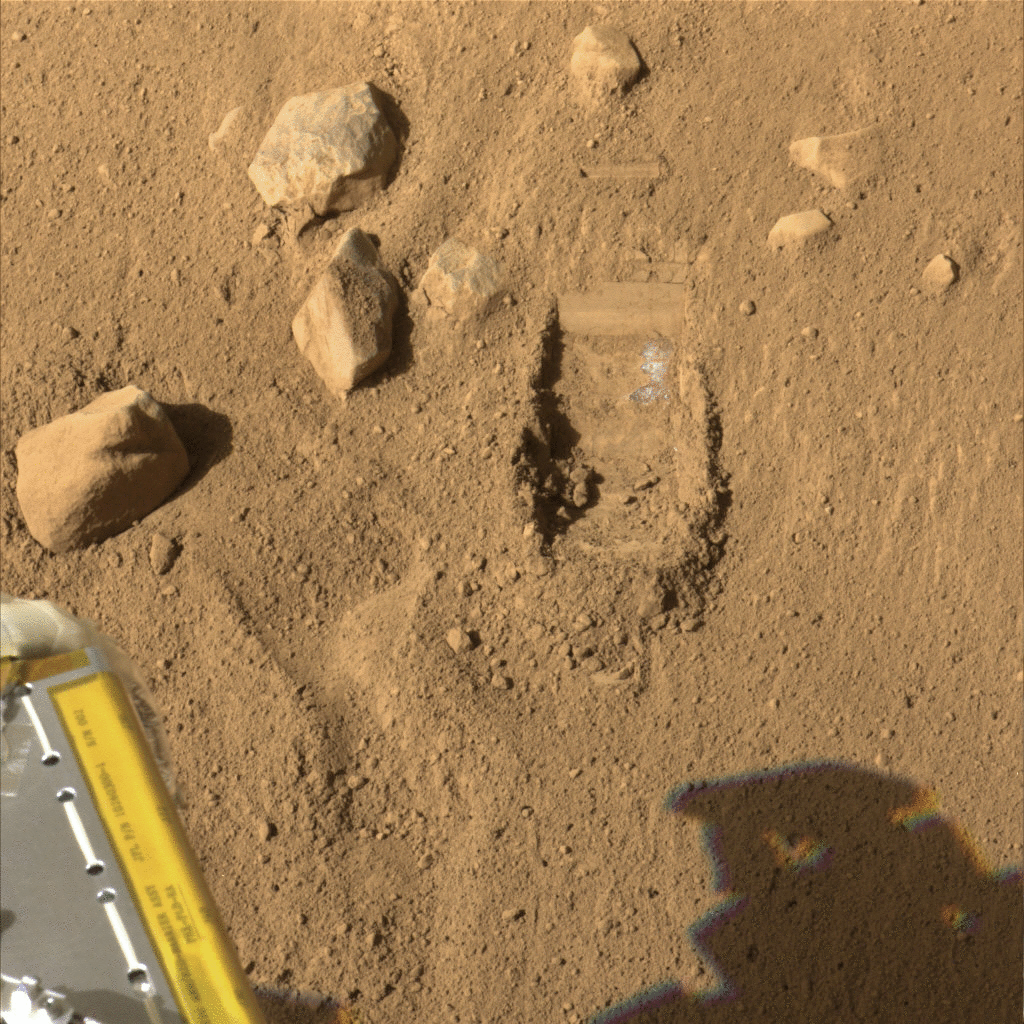

First Dodo Trench with White Layer Visible in Dig Area

These color images were taken by NASA’s Phoenix Mars Lander’s Stereo Surface Imager on the ninth Martian day of the mission, or Sol 9 (June 3, 2008). The images of the trench shows a white layer that has been uncovered by the Robotic Arm (RA) scoop and is now visible in the wall of the trench. This trench was the first one dug by the RA to understand the Martian soil and plan the digging strategy.

The Phoenix Mission is led by the University of Arizona, Tucson, on behalf of NASA. Project management of the mission is by NASA’s Jet Propulsion Laboratory, Pasadena, Calif. Spacecraft development is by Lockheed Martin Space Systems, Denver.

Photojournal Note: As planned, the Phoenix lander, which landed May 25, 2008 23:53 UTC, ended communications in November 2008, about six months after landing, when its solar panels ceased operating in the dark Martian winter.

Credit: NASA/JPL-Caltech/University of Arizona/Texas A&M University